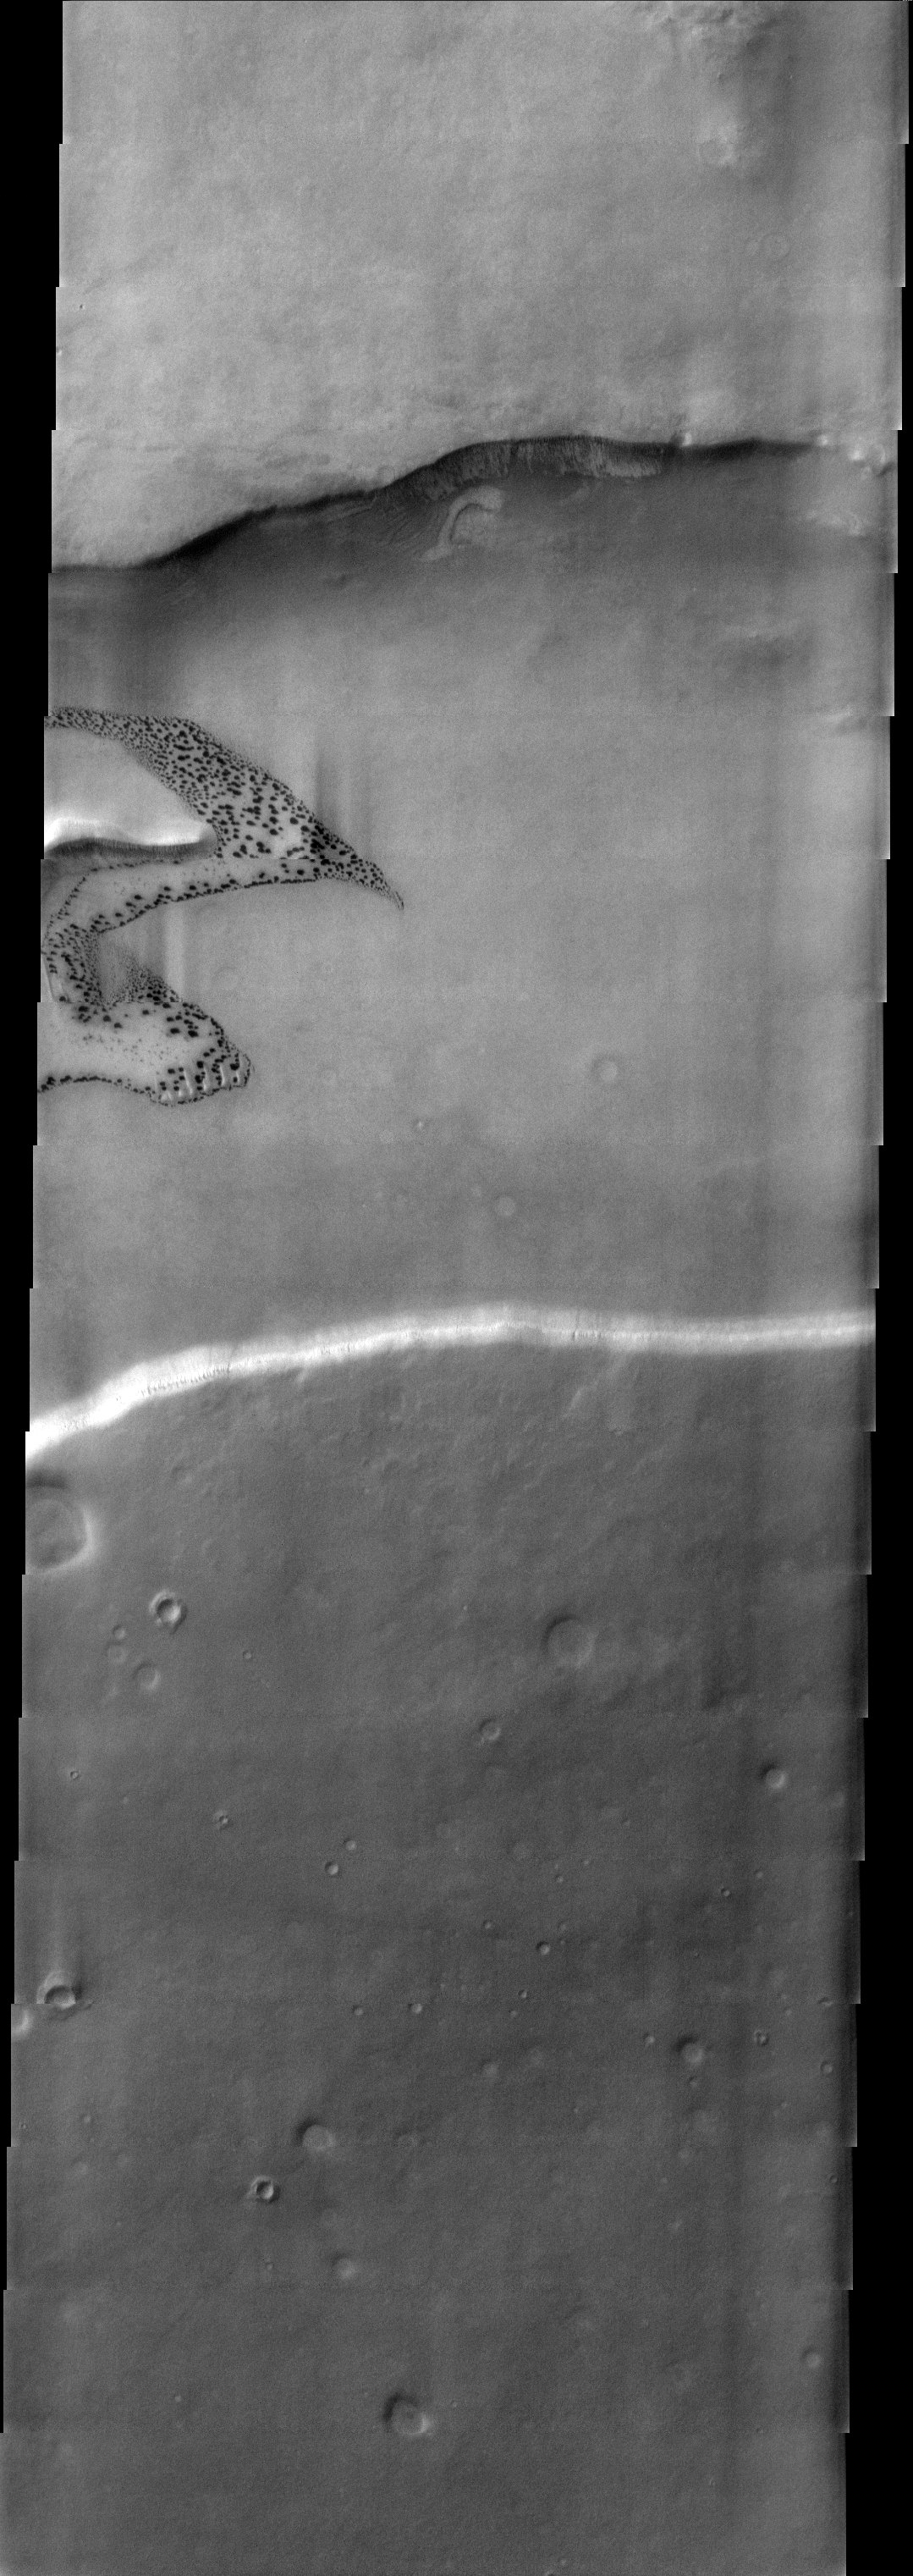

Dalmatian Terrain

Released 10 June 2003

The polar regions of Mars have surfaces than can show dark spots on a brighter background. These surfaces are informally called “dalmatian terrain” because of their appearance. This image shows this type of terrain in a valley within the southern polar layered deposits, not too far from the south polar cap. Elsewhere, defrosting dunes have shown a similar spotted pattern. Perhaps this “dalmatian terrain” is a distinctive pattern that forms over all defrosting patches of sand.

Image information: VIS instrument. Latitude -70.7, Longitude 354.2 East (5.8 West). 19 meter/pixel resolution.

Note: this THEMIS visual image has not been radiometrically nor geometrically calibrated for this preliminary release. An empirical correction has been performed to remove instrumental effects. A linear shift has been applied in the cross-track and down-track direction to approximate spacecraft and planetary motion. Fully calibrated and geometrically projected images will be released through the Planetary Data System in accordance with Project policies at a later time.

NASA’s Jet Propulsion Laboratory manages the 2001 Mars Odyssey mission for NASA’s Office of Space Science, Washington, D.C. The Thermal Emission Imaging System (THEMIS) was developed by Arizona State University, Tempe, in collaboration with Raytheon Santa Barbara Remote Sensing. The THEMIS investigation is led by Dr. Philip Christensen at Arizona State University. Lockheed Martin Astronautics, Denver, is the prime contractor for the Odyssey project, and developed and built the orbiter. Mission operations are conducted jointly from Lockheed Martin and from JPL, a division of the California Institute of Technology in Pasadena.

Credit: NASA/JPL/Arizona State University